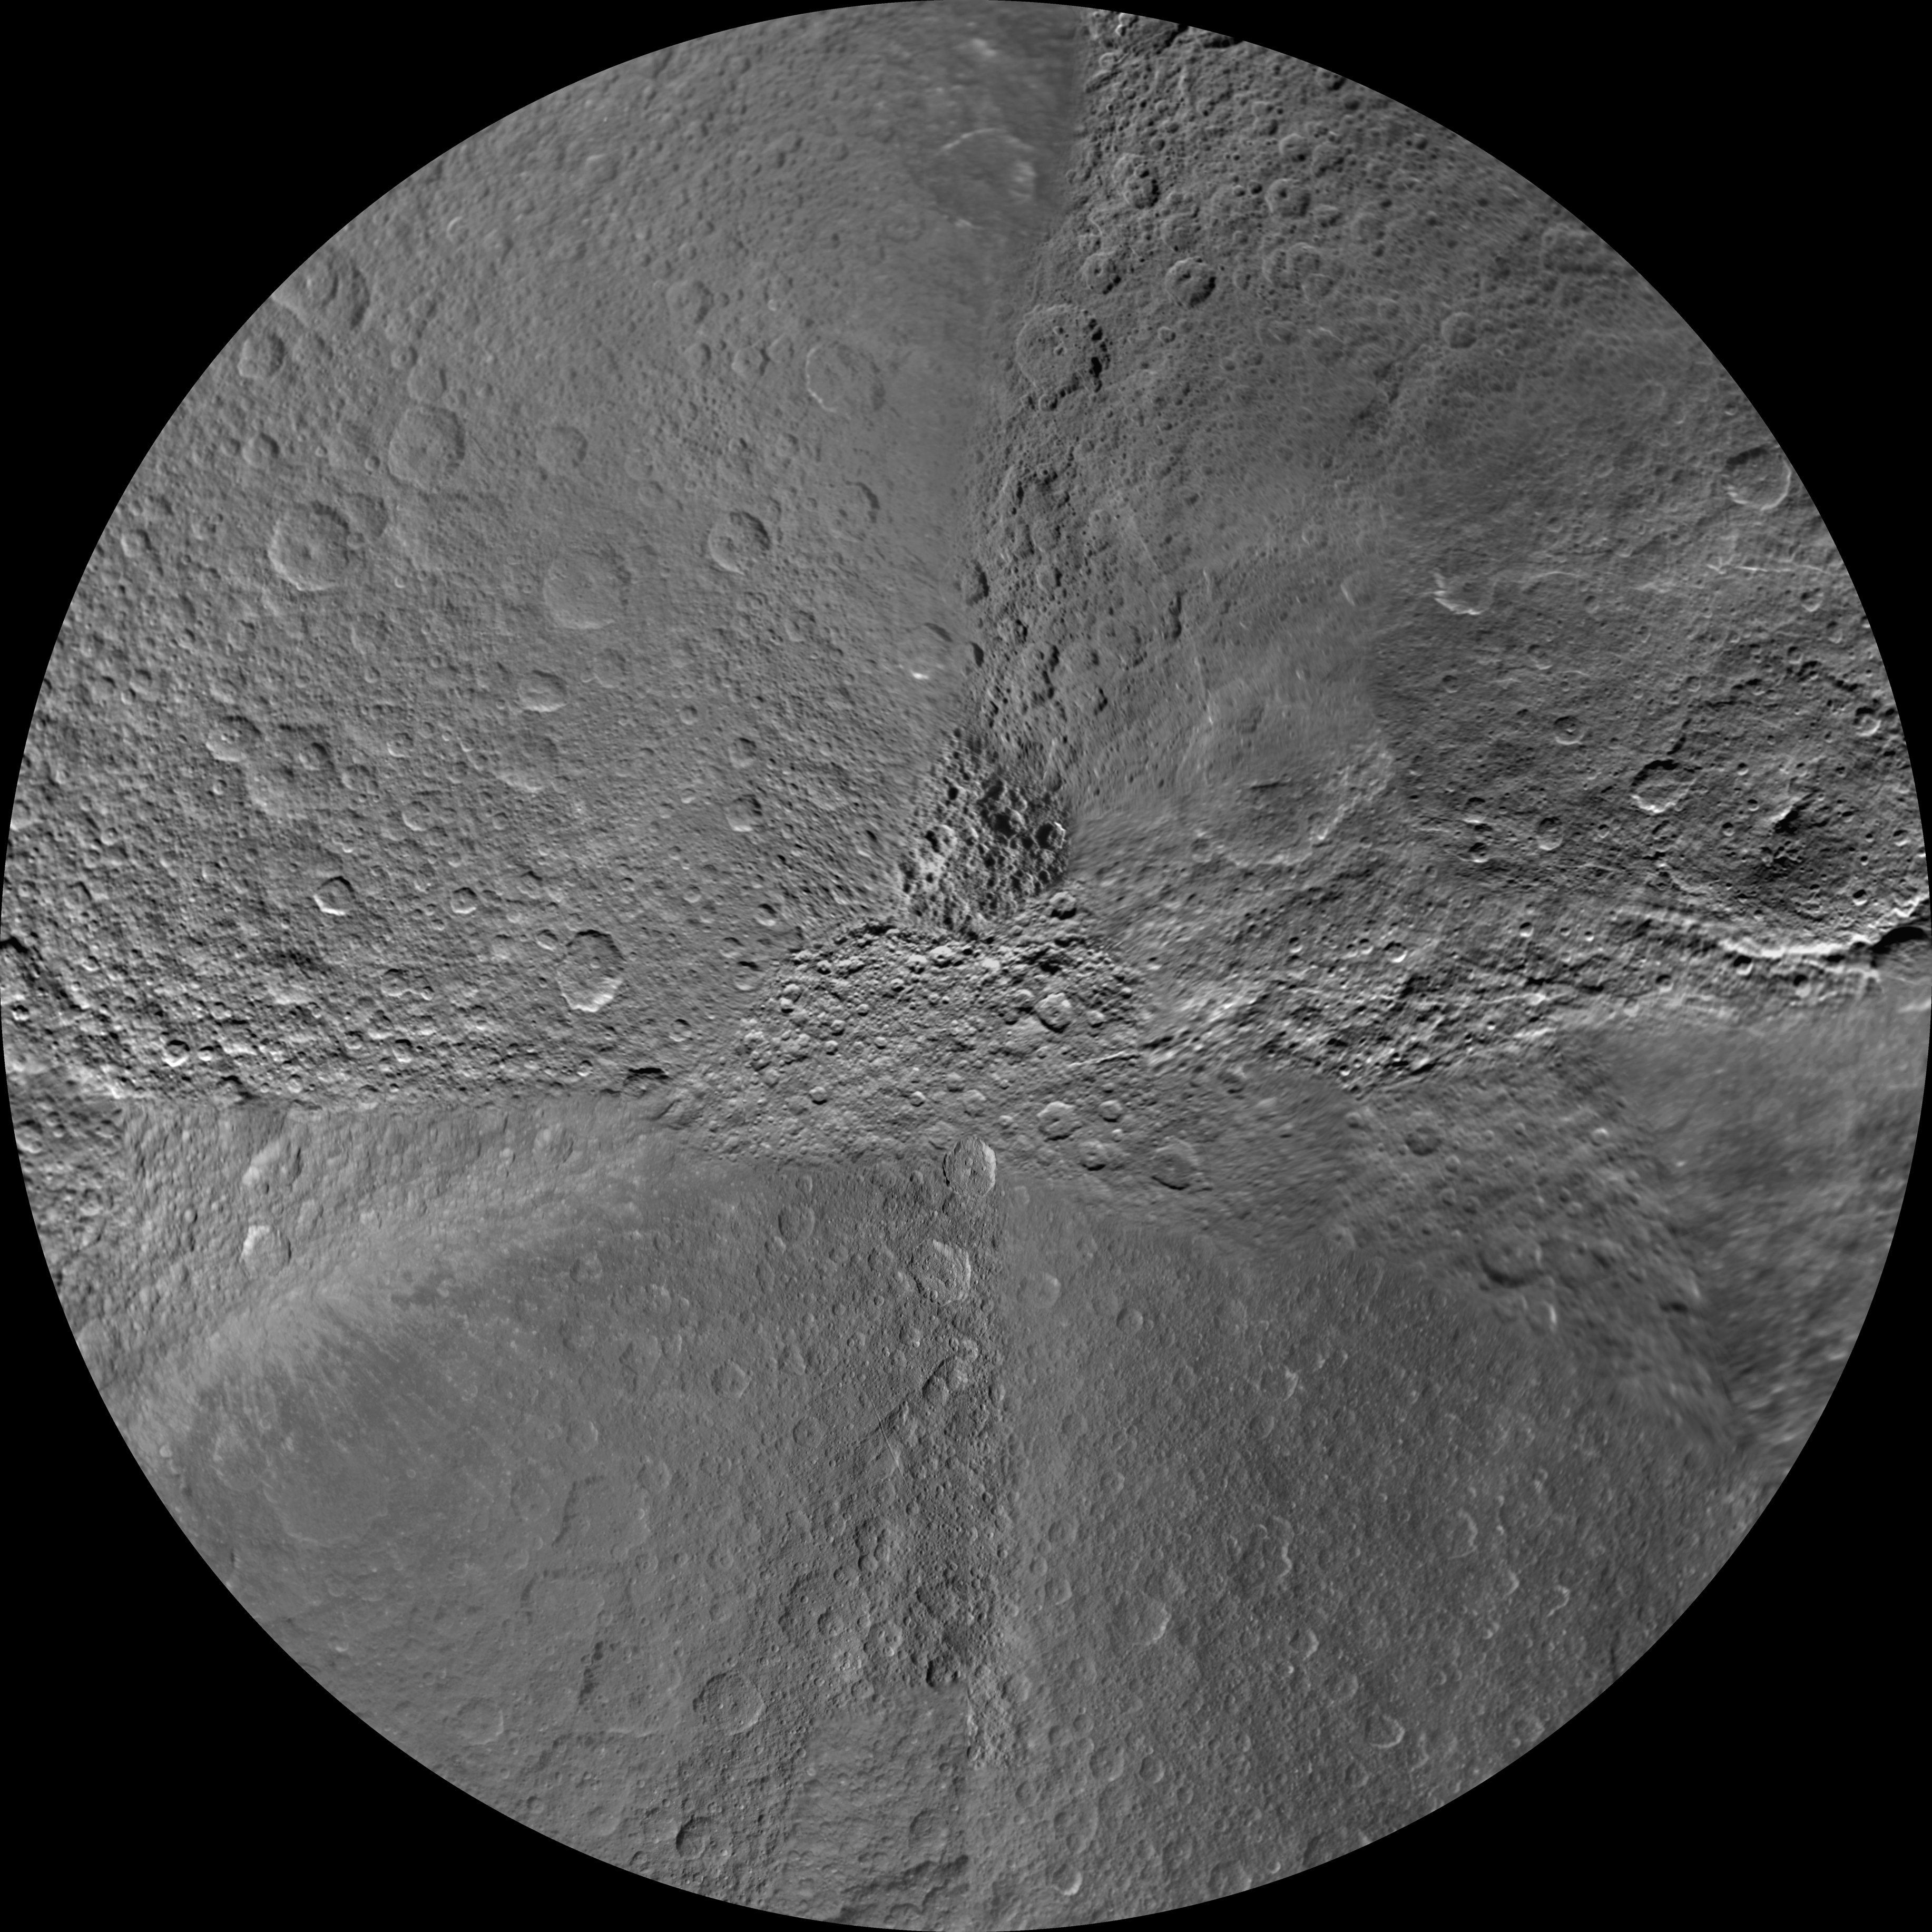

Rhea Polar Maps – February 2010

The northern and southern hemispheres of Rhea are seen in these polar stereographic maps, mosaicked from the best-available Cassini and Voyager images.

Six Voyager images fill in gaps in Cassini’s converge of the moon’s north pole.

Each map is centered on one of the poles, and surface coverage extends to the equator. Grid lines show latitude and longitude in 30-degree increments. The scale in the full-size versions of these maps is 417 meters (1,400 feet) per pixel. The mean radius of Rhea used for projection of these maps is 764.1 kilometers (474.8 miles).

The Cassini-Huygens mission is a cooperative project of NASA, the European Space Agency and the Italian Space Agency. The Jet Propulsion Laboratory, a division of the California Institute of Technology in Pasadena, manages the mission for NASA’s Science Mission Directorate, Washington, D.C. The Cassini orbiter and its two onboard cameras were designed, developed and assembled at JPL. The imaging operations center is based at the Space Science Institute in Boulder, Colo.

Credit: NASA/JPL/Space Science Institute